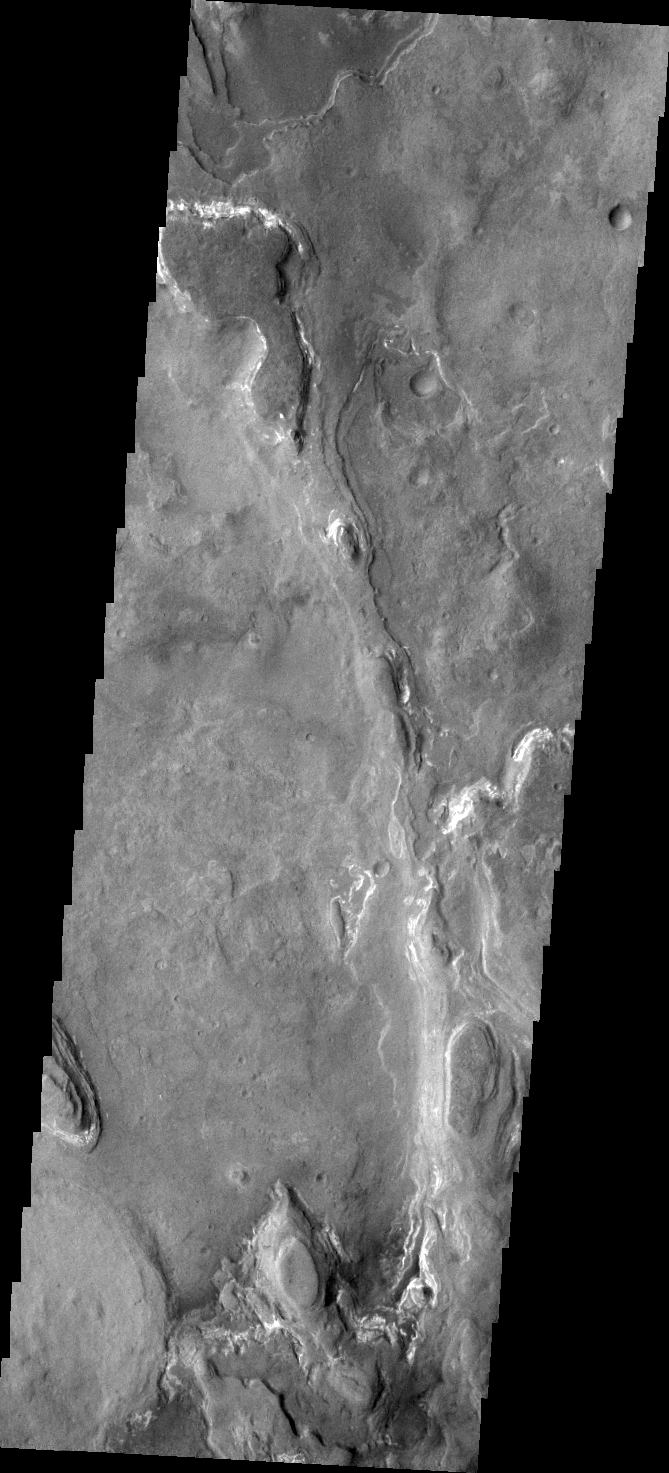

Layering

The layered ridge and mesas in this VIS image are located on the northern margin of Hellas Basin.

Credit: NASA/JPL/ASU